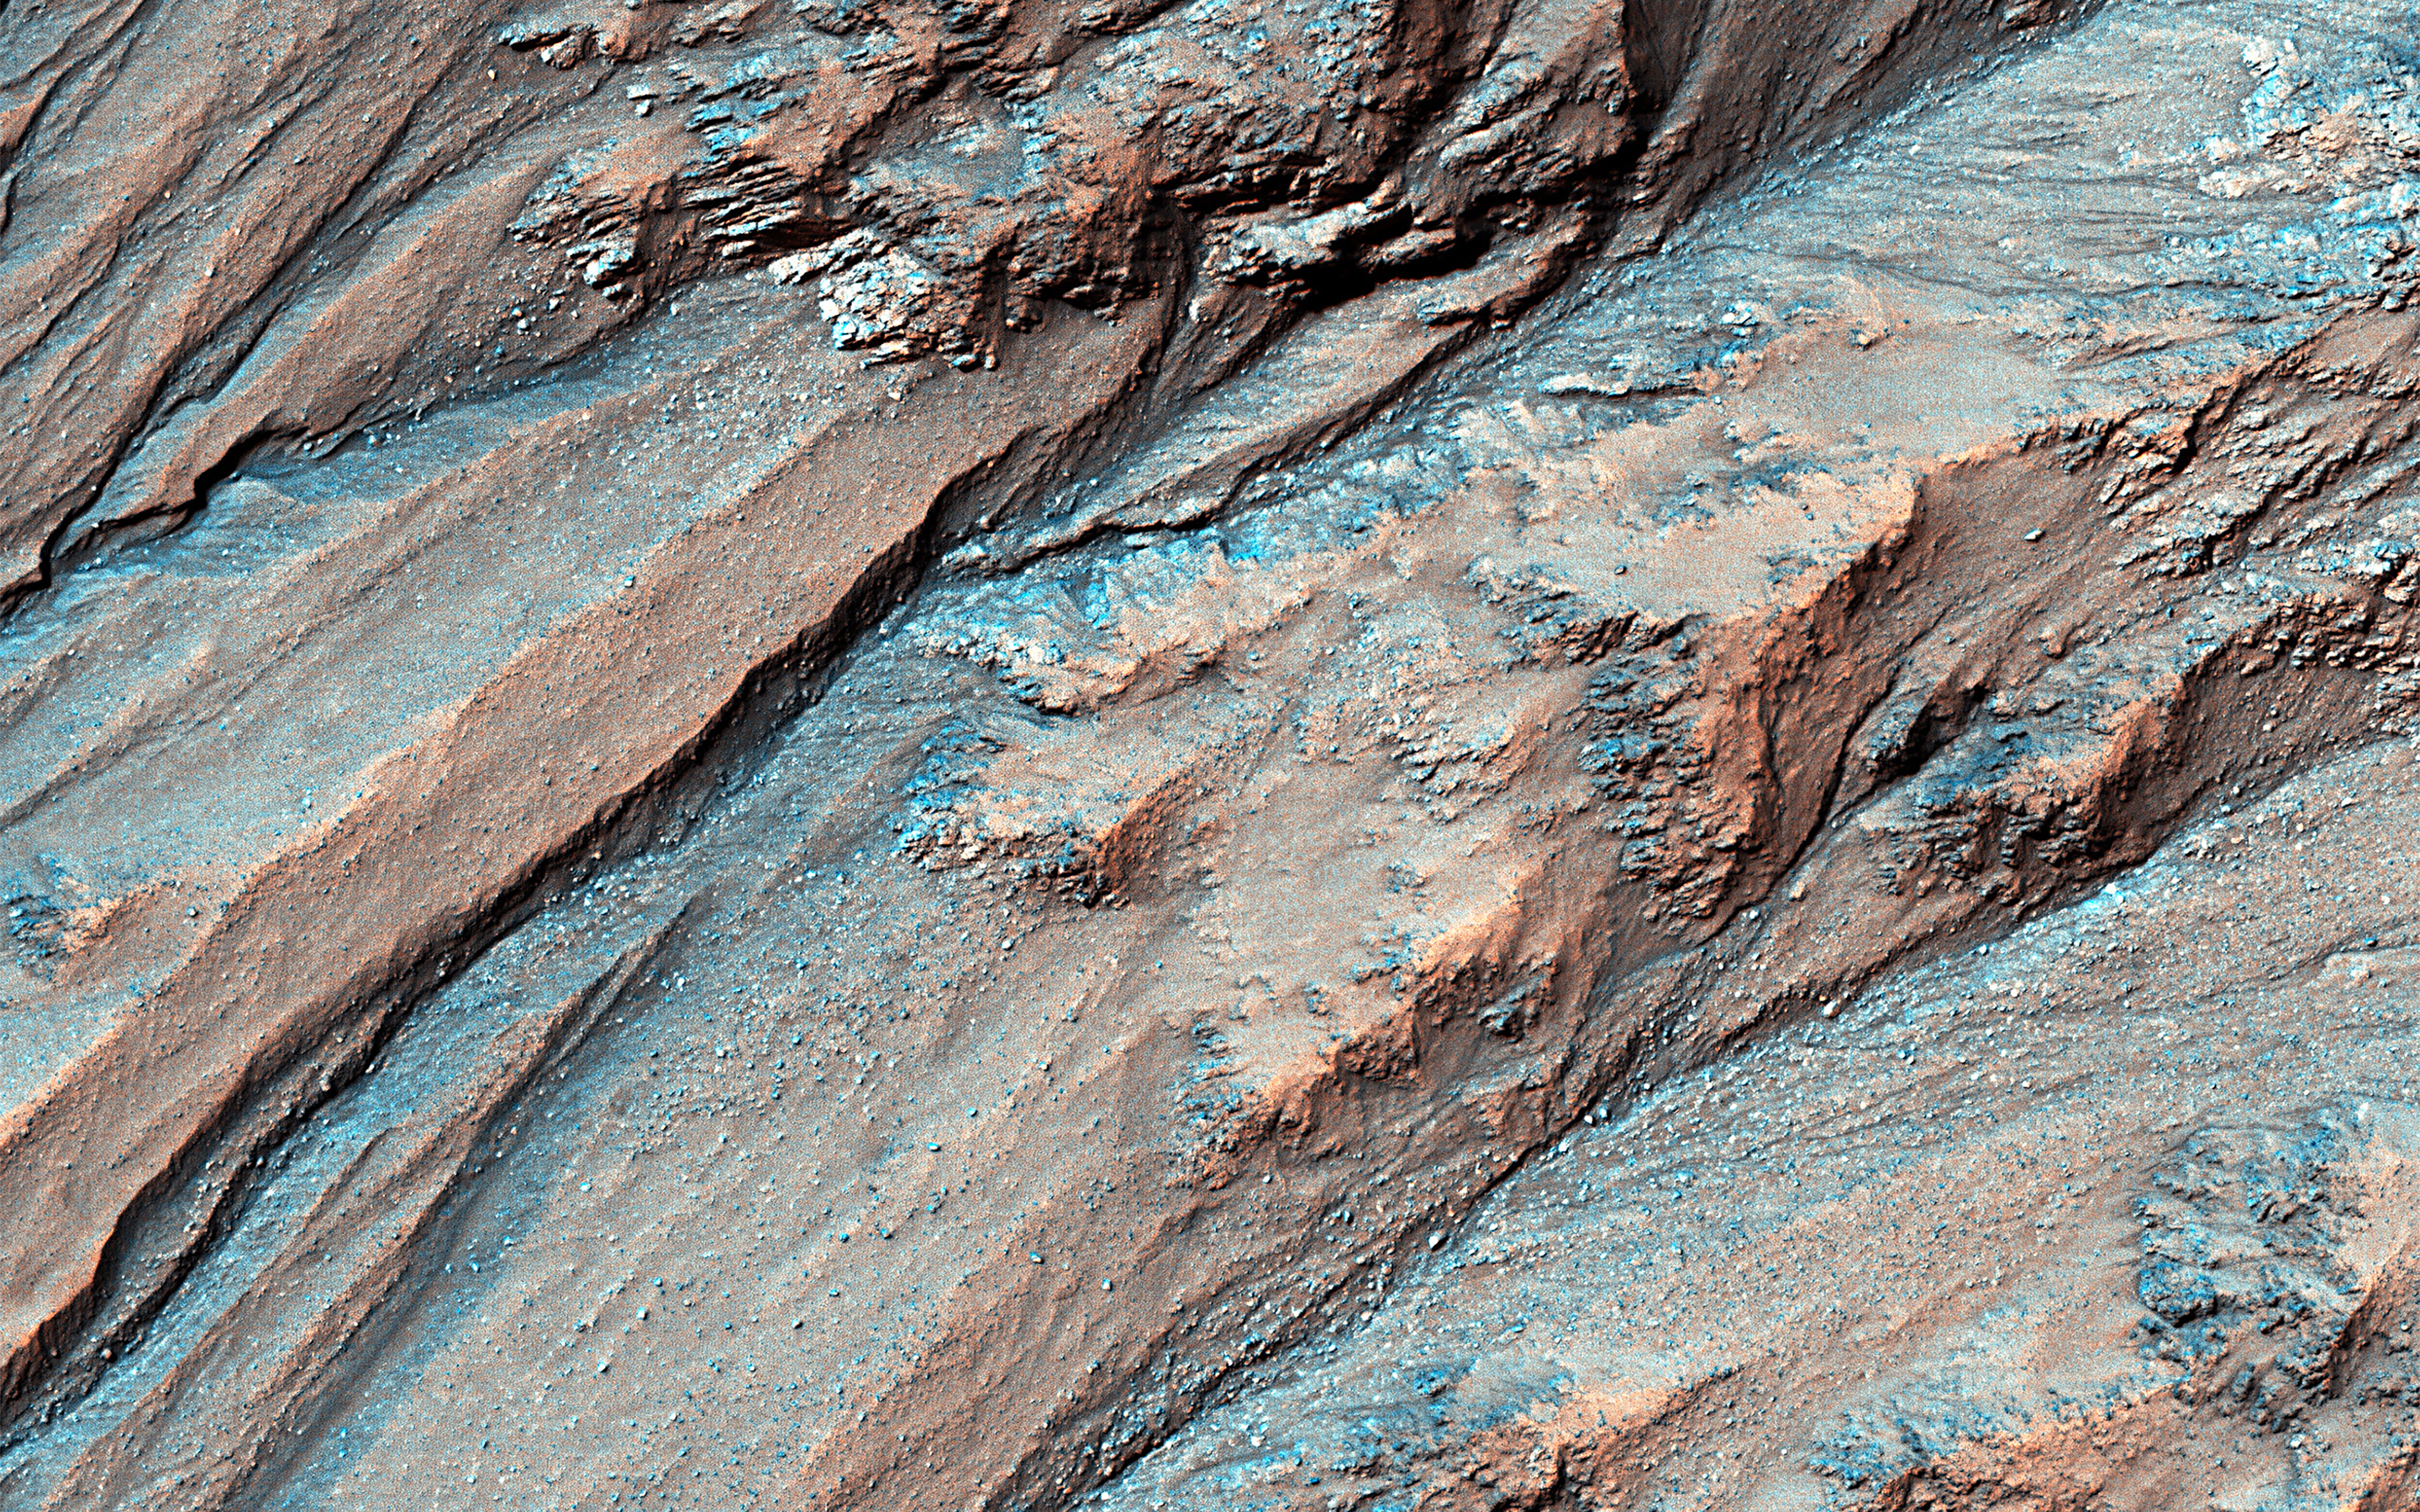

Gully Activity in Triolet Crater

Gullies lying on the northeast slopes of Triolet Crater (about 11.6 km in diameter ), are located in the Southern Highlands just east of Gorgonum Chaos. Some gullies have eroded through resistant layers up to the crater rim.

At the downslope are fans of debris that overlap with those of nearby gully systems, suggesting that there were multiple periods of gully activity in this region. Just south of the gullies is a large fracture that cuts through the crater rim. This fracture is part of the Sirenum Fossae system that slices across the region for over 1,000 kilometers from the northeast to the southwest.

Because this fracture (or “fossae”) cuts through the rim and ejecta blanket of Triolet Crater, this means that the crater is older than the fracture. This is known as a cross-cutting relationship and demonstrates a basic principle in geology known as the “law of superposition.”

The map is projected here at a scale of 25 centimeters (9.8 inches) per pixel. (The original image scale is 26.5 centimeters [10.4 inches] per pixel [with 1 x 1 binning]; objects on the order of 80 centimeters [31.5 inches] across are resolved.) North is up.

This is a stereo pair with ESP_075675_1425.

The University of Arizona, in Tucson, operates HiRISE, which was built by Ball Aerospace & Technologies Corp., in Boulder, Colorado. NASA’s Jet Propulsion Laboratory, a division of Caltech in Pasadena, California, manages the Mars Reconnaissance Orbiter Project for NASA’s Science Mission Directorate, Washington.

Credit: NASA/JPL-Caltech/University of Arizona